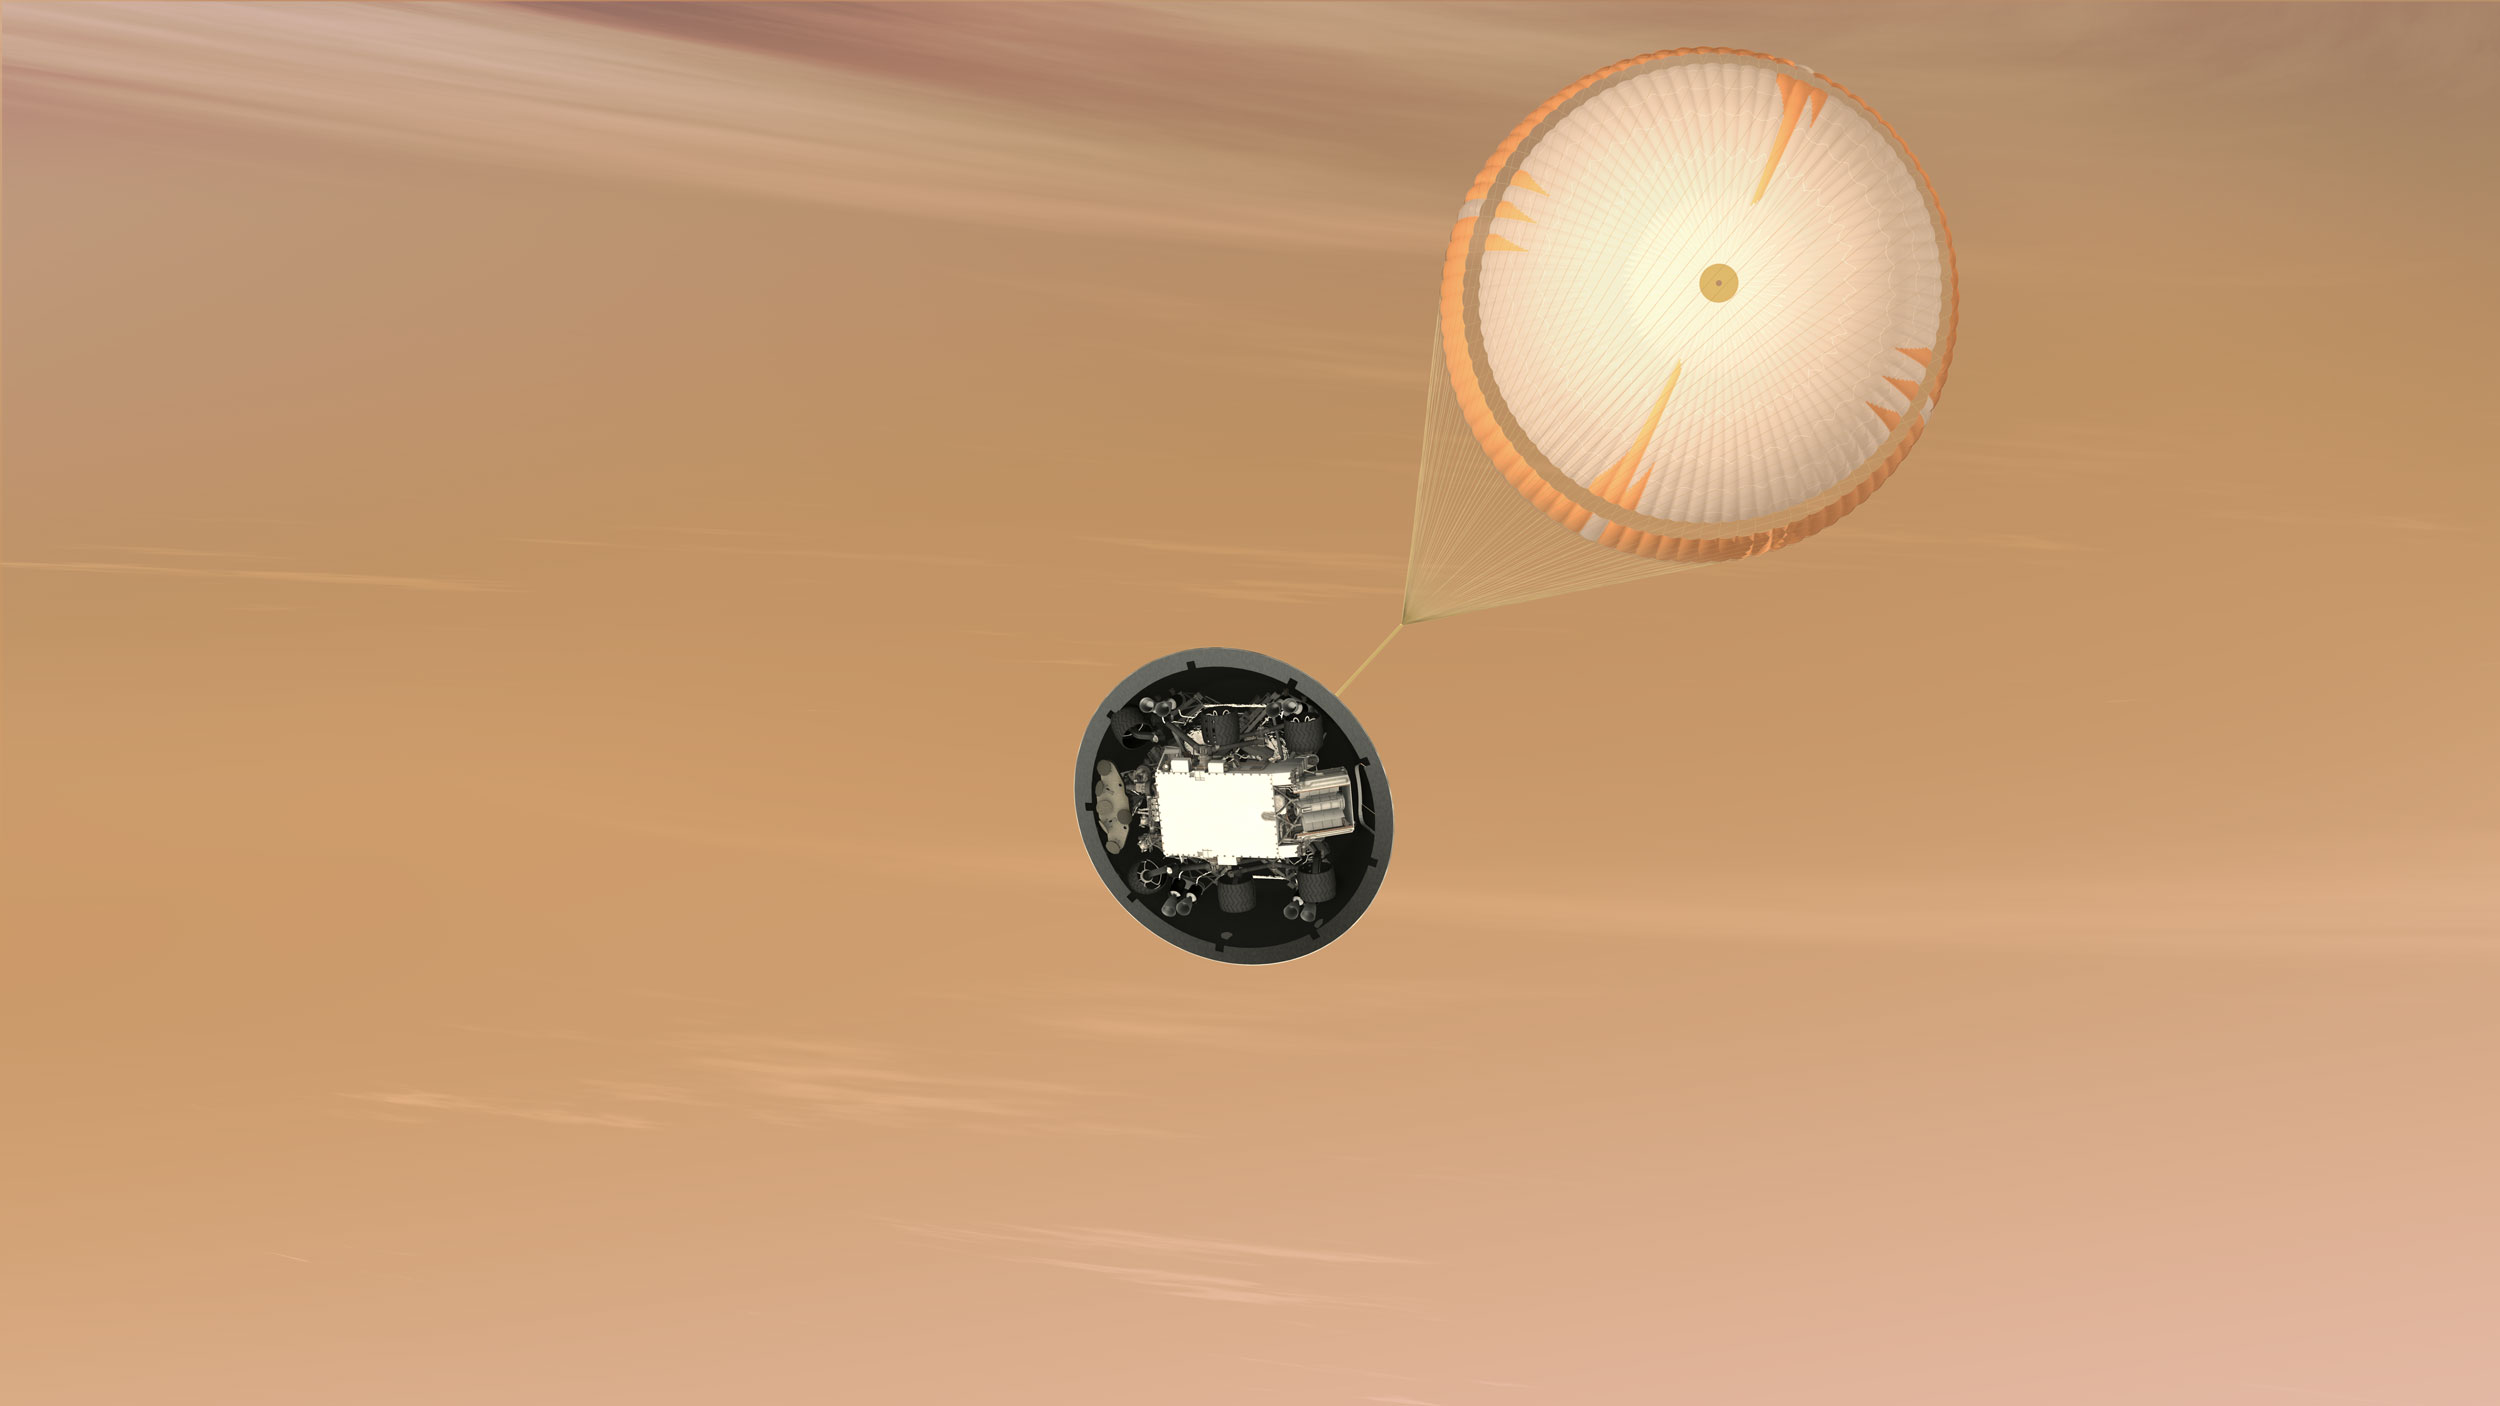

Mars Science Laboratory Parachute, Artist’s Concept

This is an artist’s concept of the Mars Science Laboratory Curiosity rover parachute system.

NASA’s Mars Science Laboratory mission will use the largest parachute ever built to fly on a planetary mission. The parachute uses a configuration called disk-gap-band. It has 80 suspension lines, measures more than 165 feet (50 meters) in length, and opens to a diameter of nearly 51 feet (16 meters). The parachute is designed to survive deployment at Mach 2.2 in the Martian atmosphere, where it will generate up to 65,000 pounds of drag force.

The parachute is attached to the top of the backshell portion of the spacecraft’s aeroshell. In the scene depicted here, the heat shield portion of the aeroshell has been jettisoned and the mission’s rover, Curiosity, is visible tucked into the backshell. The spacecraft’s descent stage is also inside the backshell. When the backshell drops away, a radar system on the descent stage can begin determining the spacecraft’s altitude and velocity.

The Mars Science Laboratory spacecraft is being prepared for launch during Nov. 25 to Dec. 18, 2011. Landing on Mars is in early August 2012. In a prime mission lasting one Martian year (nearly two Earth years) researchers will use the rover’s tools to study whether the landing region has had environmental conditions favorable for supporting microbial life and for preserving clues about whether life existed.

NASA’s Jet Propulsion Laboratory, a division of the California Institute of Technology, Pasadena, Calif., manages the Mars Science Laboratory Project for the NASA Science Mission Directorate, Washington.

Credit: NASA/JPL-Caltech